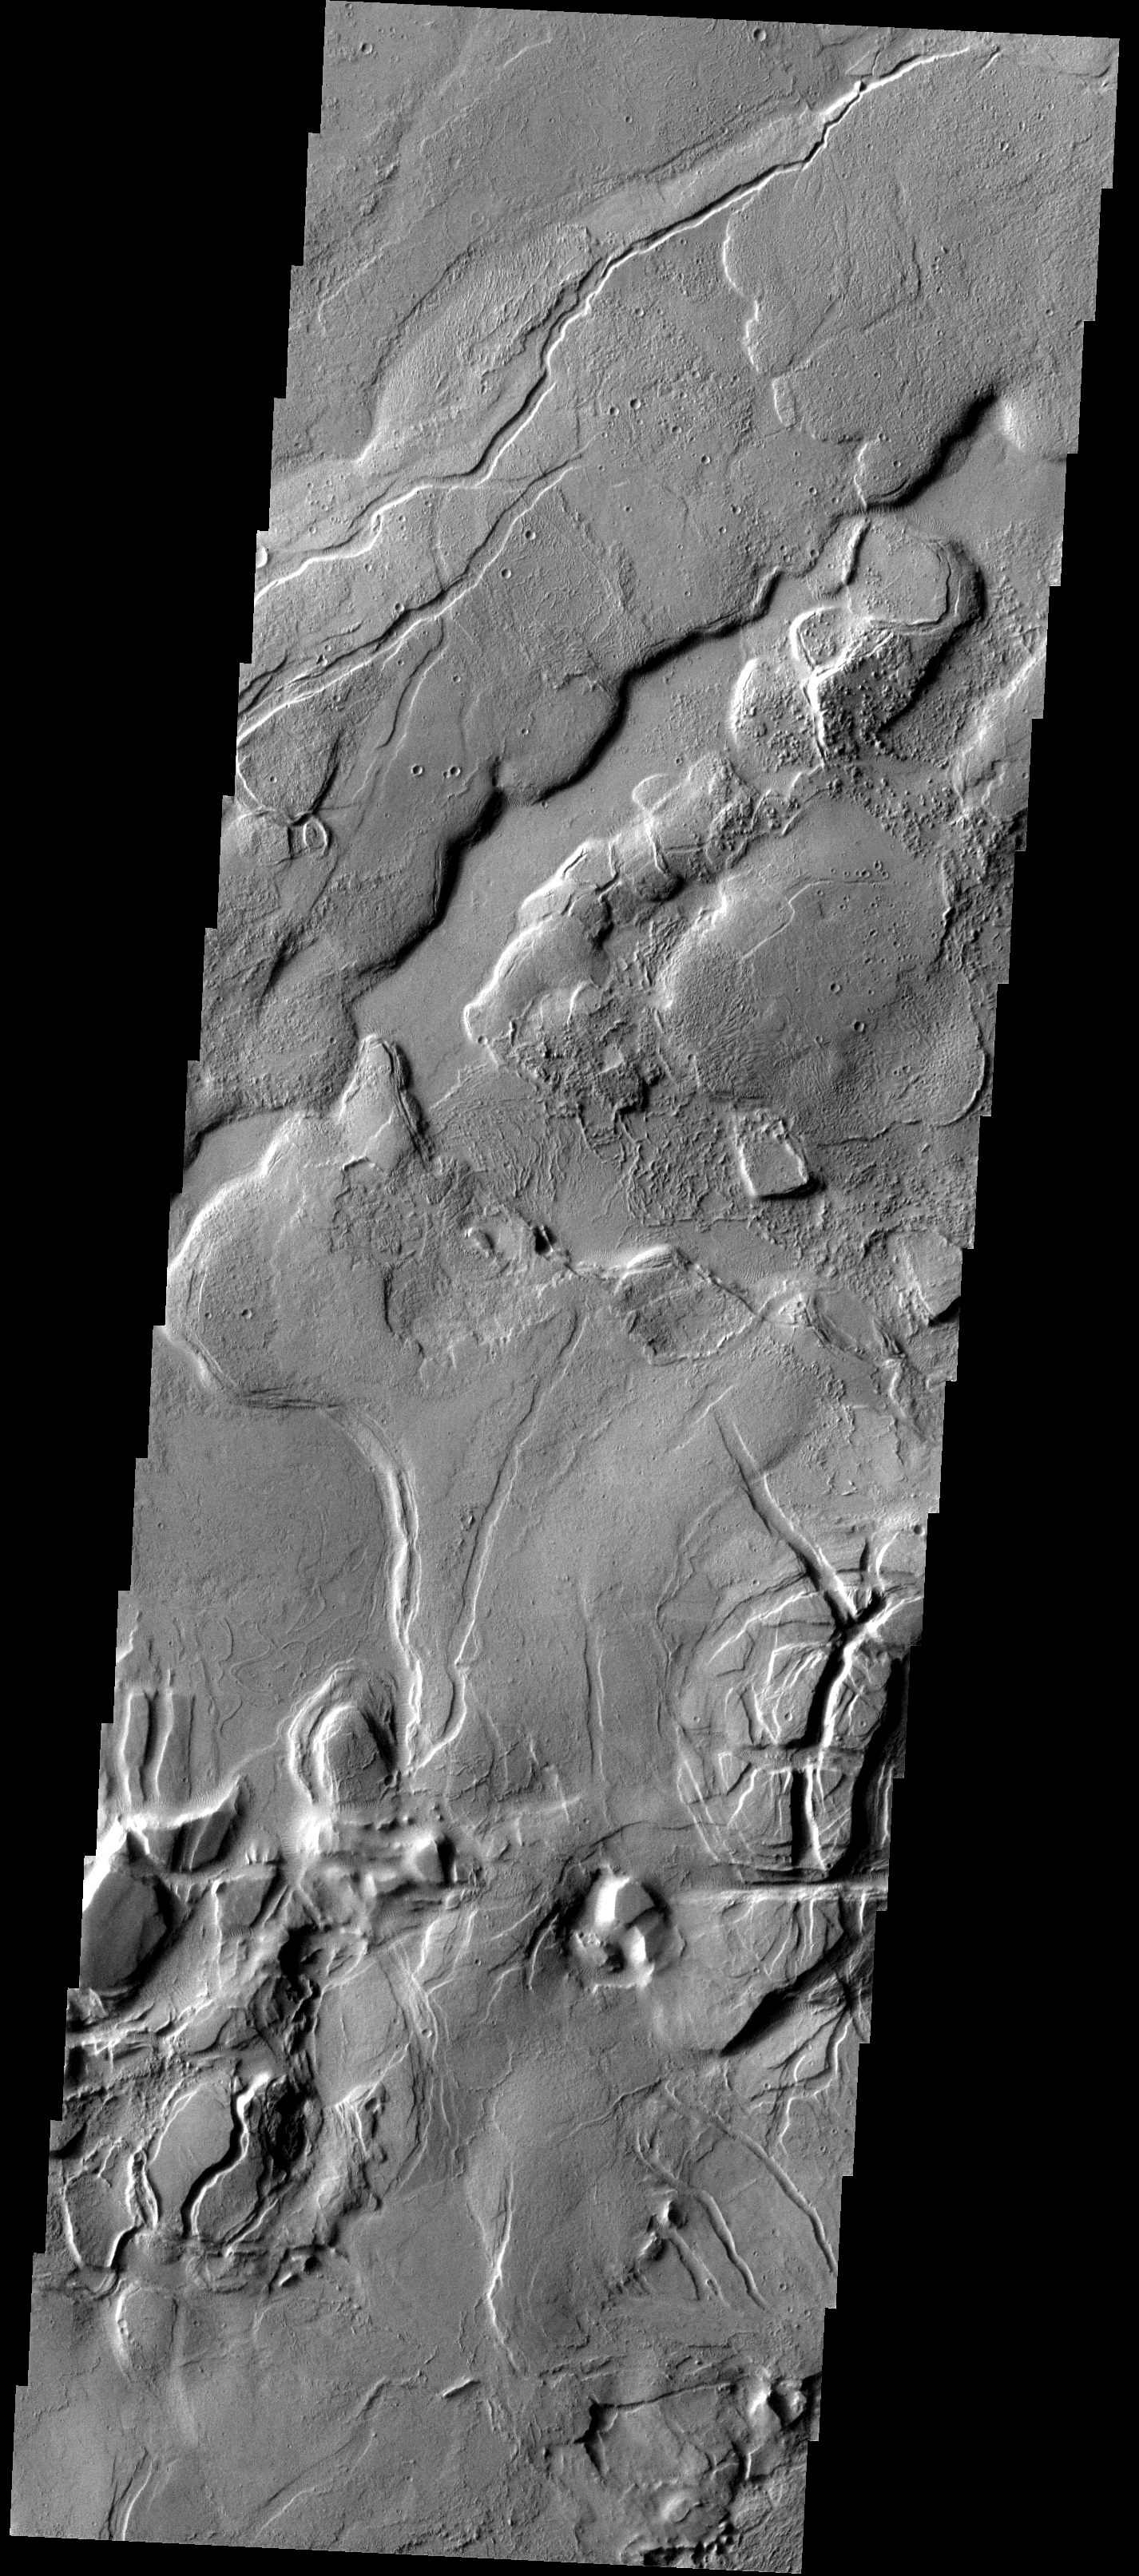

Tharsis

This complex region of lava flows and fracturing is located at the eastern margin of the Tharsis Volcanic Complex.

Image information: VIS instrument. Latitude 10.1N, Longitude 282.0E. 18 meter/pixel resolution.

Please see the THEMIS Data Citation Note for details on crediting THEMIS images.

Note: this THEMIS visual image has not been radiometrically nor geometrically calibrated for this preliminary release. An empirical correction has been performed to remove instrumental effects. A linear shift has been applied in the cross-track and down-track direction to approximate spacecraft and planetary motion. Fully calibrated and geometrically projected images will be released through the Planetary Data System in accordance with Project policies at a later time.

NASA’s Jet Propulsion Laboratory manages the 2001 Mars Odyssey mission for NASA’s Office of Space Science, Washington, D.C. The Thermal Emission Imaging System (THEMIS) was developed by Arizona State University, Tempe, in collaboration with Raytheon Santa Barbara Remote Sensing. The THEMIS investigation is led by Dr. Philip Christensen at Arizona State University. Lockheed Martin Astronautics, Denver, is the prime contractor for the Odyssey project, and developed and built the orbiter. Mission operations are conducted jointly from Lockheed Martin and from JPL, a division of the California Institute of Technology in Pasadena.

Credit: NASA/JPL/ASU